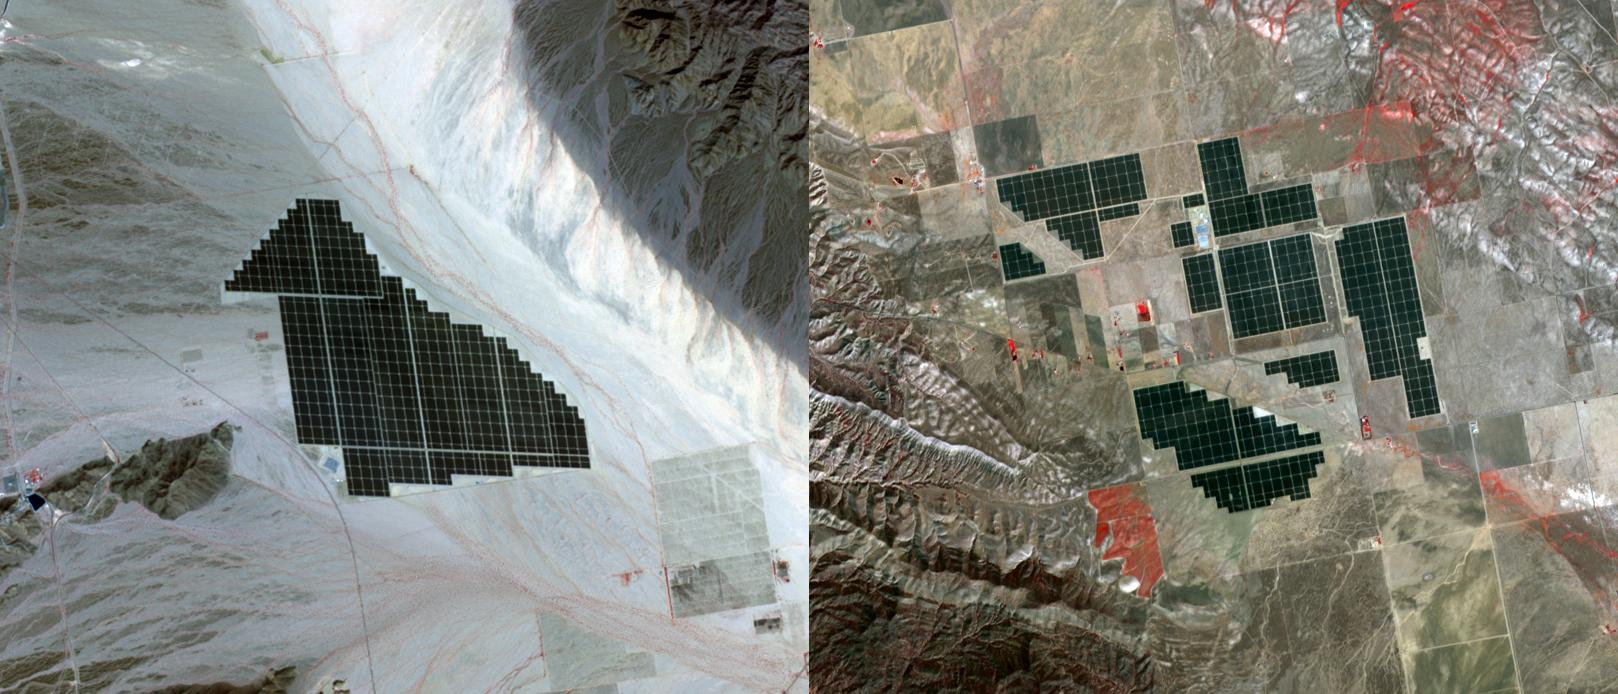

California Solar Farms

On February 15, 2015 the Desert Sunlight solar project in California’s Mojave Desert became operational. The 550-megawatt plant generates enough electricity to power 160,000 average homes. Covering an area of 16 km2, the 8.8 million cadmium telluride photovoltaic modules take advantage of the more than 300 days of sunshine. Desert Sunlight joins the similar-sized Topaz Solar Farm in San Luis Obispo County, CA, that became operational in June, 2014. The Desert Sunlight image (left) was acquired March 12, 2015 and is located at 33.8 degrees north, 115.4 degrees west; the Topaz image (right) was acquired September 11, 2014 and is located at 35.4 degrees north, 120.1 degrees west. Each image covers an area of 10.5 x 12 km.

With its 14 spectral bands from the visible to the thermal infrared wavelength region and its high spatial resolution of 15 to 90 meters (about 50 to 300 feet), ASTER images Earth to map and monitor the changing surface of our planet. ASTER is one of five Earth-observing instruments launched Dec. 18, 1999, on Terra. The instrument was built by Japan’s Ministry of Economy, Trade and Industry. A joint U.S./Japan science team is responsible for validation and calibration of the instrument and data products.

The broad spectral coverage and high spectral resolution of ASTER provides scientists in numerous disciplines with critical information for surface mapping and monitoring of dynamic conditions and temporal change. Example applications are: monitoring glacial advances and retreats; monitoring potentially active volcanoes; identifying crop stress; determining cloud morphology and physical properties; wetlands evaluation; thermal pollution monitoring; coral reef degradation; surface temperature mapping of soils and geology; and measuring surface heat balance.

The U.S. science team is located at NASA’s Jet Propulsion Laboratory, Pasadena, Calif. The Terra mission is part of NASA’s Science Mission Directorate, Washington, D.C.

Credit: NASA/GSFC/METI/ERSDAC/JAROS, and U.S./Japan ASTER Science Team